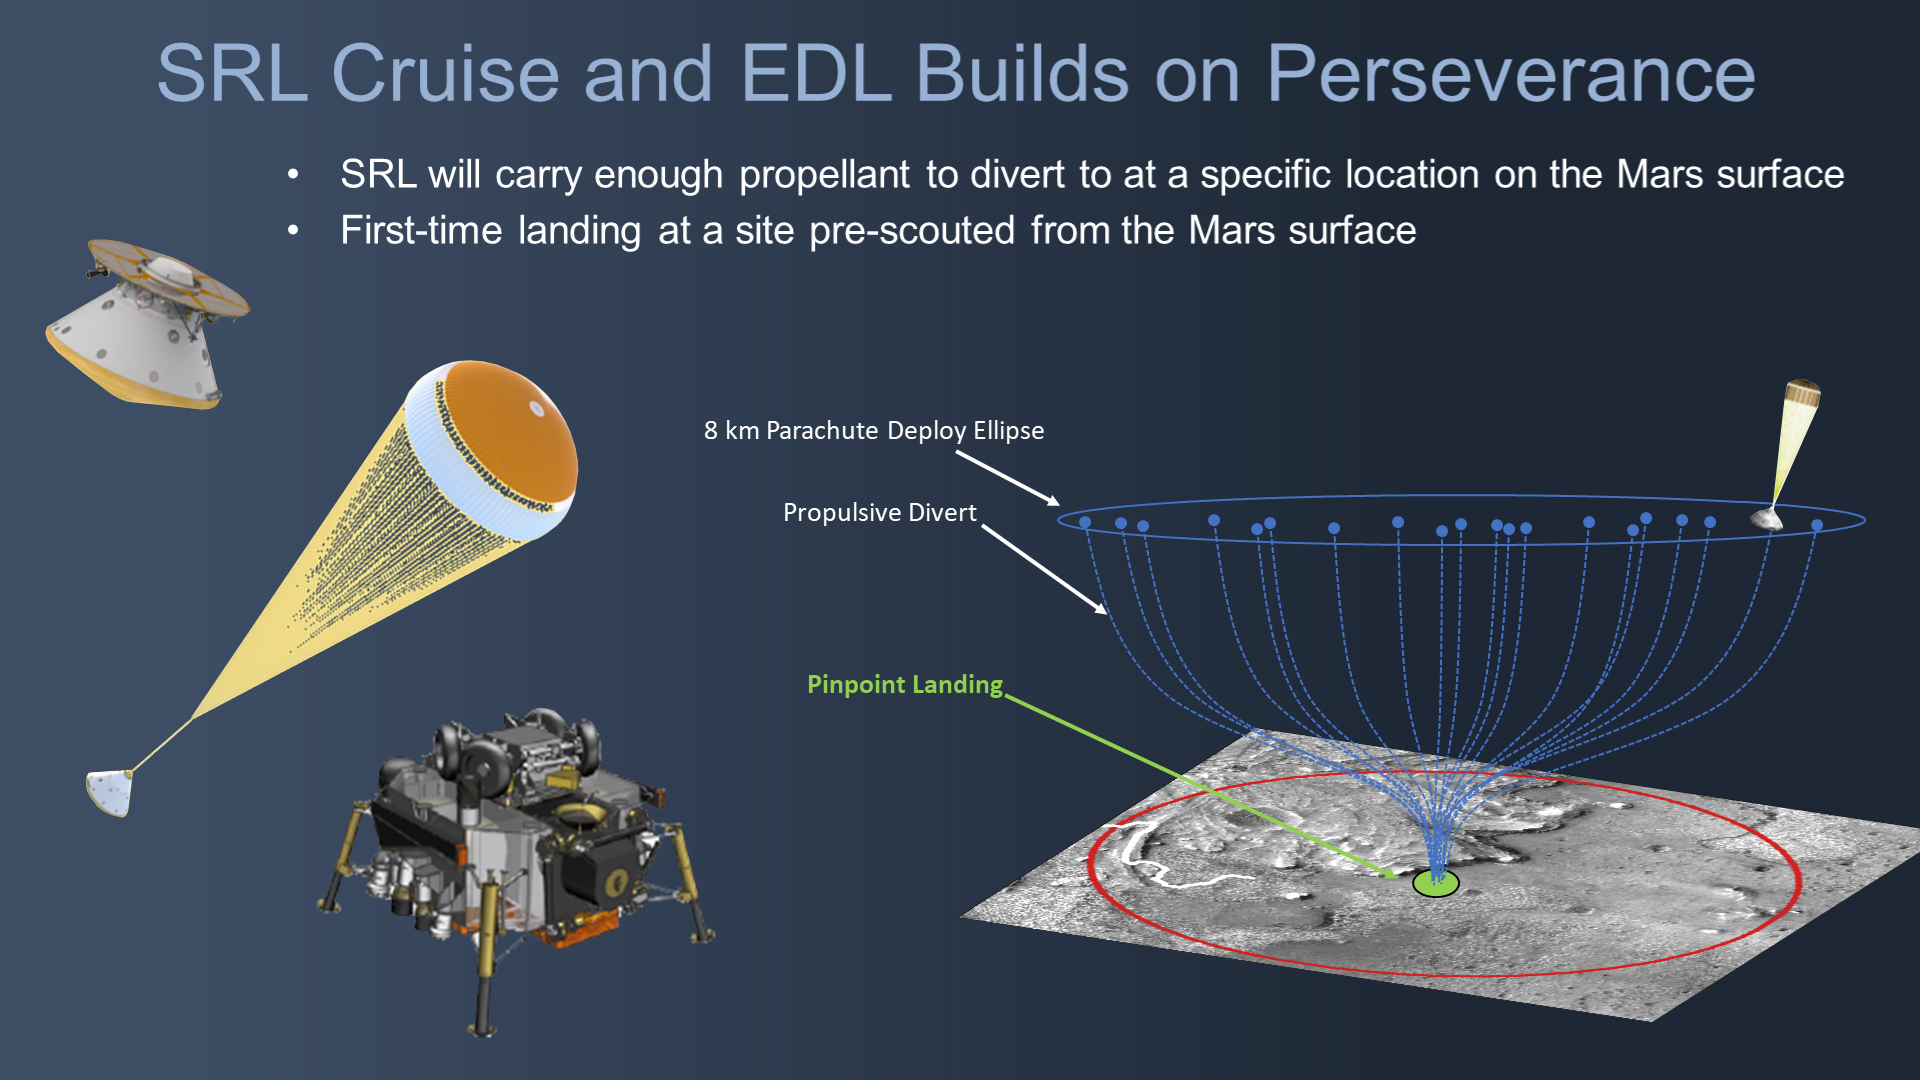

Mars Sample Return Lander’s Divert Maneuver

During the NASA Mars 2020 Perseverance rover mission, pristine samples of Mars rock and regolith (broken rock and dust) will be collected and sealed inside collection tubes. At strategic locations during the rover’s drive, these tubes will be deposited onto the Martian surface to create collection points, or “depots.” This marks the first phase of the Mars Sample Return campaign, which will be followed by the Sample Retrieval Lander mission in the late 2020s.

Tasked with collecting these containers for their eventual return to Earth, the Sample Retrieval Lander will be the first Mars mission to land at a specific location already scouted out from the surface. As such, to enable such a precise landing close to one of these depots, the lander will carry enough fuel make a propulsive divert maneuver (powered by its rocket thrusters) after being slowed down sufficiently by its parachute on entering the Martian atmosphere.

Credit: NASA/JPL-Caltech